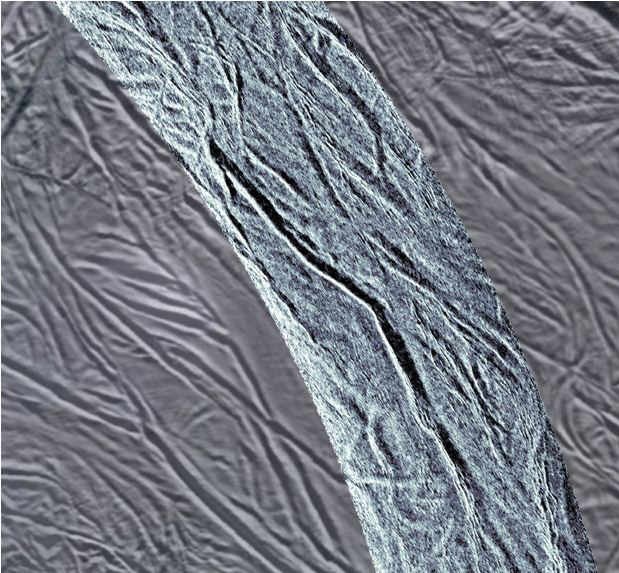

Groovy Enceladus

This image shows grooves in the southern part of Saturn’s moon Enceladus. The image was created using synthetic-aperture radar (SAR) data acquired by NASA’s Cassini spacecraft on Nov. 6, 2011. The radar image is overlaid in light blue over an earlier visible-light image (PIA08342). The SAR swath shown is 15.5 miles (25 kilometers) wide and provides a close-up view of the grooved, water-ice bedrock present in this region. This region is a few hundred miles north of the vents from which plumes of water vapor and icy material have been previously detected (PIA11696). The image is centered at 65 south latitude and 293 west longitude.

Both visible-light and SAR images show the shape of features and give information about the features’ composition. But whereas visible-light images (like we normally see in photographs) tell us about chemical composition, SAR images tell us about electric properties. Electric properties help us distinguish one material from another. Here, shadowing in this SAR imagery also emphasizes smaller undulations in the surface interspersed in the terrain surrounding the large groove. These appear to be relatively young features that may have formed from extension, or pulling apart, of Enceladus’ crust due to effects of Saturn’s gravity. Since the radar illumination is from the upper right (perpendicular to the swath), the upper slopes of grooves are dark and the lower (left) slopes are bright. Analysis of the slopes and their shading reveal that the central, prominent groove is about 2,100 feet (650 meters) deep and 1.2 miles (2 kilometers) wide, with slopes of about 33 degrees.

This large groove is similar to Enceladus’ famous “tiger stripes.” These large fractures are the source of the jets of icy particles and water vapor that erupt from the moon’s southern polar region. They are much warmer than the rest of the moon’s surface, indicating a subsurface source of heat.

These images of Enceladus show some similarity to those obtained of Saturn’s largest moon Titan. Titan’s large feature Xanadu (PIA08428) is also very bright, as are areas surrounding the crater Sinlap (PIA07868). Whether the bright areas seen here are due to the same, or very different, processes will be a subject of discussion as scientists continue to learn more about the moons of Saturn.

The Cassini orbiter was designed, developed and assembled at JPL. The radar instrument was built by JPL and the Italian Space Agency (ASI), working with team members from the U.S. and several European countries. JPL is a division of the California Institute of Technology in Pasadena.

Credit: NASA/JPL-Caltech/ASI/Space Science Institute